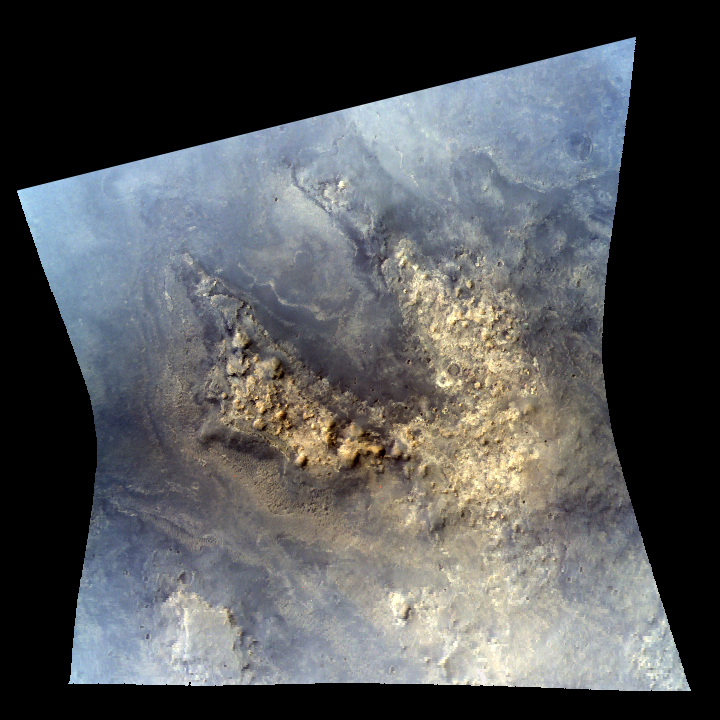

Growing Library of Mars Spectrometer Images

A September 2008 release of 1,575 new images, such as this one, from the Compact Reconnaissance Imaging Spectrometer (CRISM) on NASA’s Mars Reconnaissance Orbiter brings the number of released, high-resolution CRISM images to 4,580. This image in enhanced color from visible-light wavelengths shows light-toned rugged highland material in an area near the Martian equator. It covers an area about 10 kilometers or 6 miles wide.

The images from the instrument are helping researchers learn what minerals are on the Martian surface at many areas, including candidate landing sites for future Mars missions.

The images are on the CRISM Web site, http://crism.jhuapl.edu/, which also offers an online map showing the locations on Mars for which the spectrometer images are available. Images specifically for supporting the evaluation of candidate landing sites are also at links from http://crism.jhuapl.edu/msl_landing_sites/index.php#label5.

CRISM is one of six science instruments on the Mars Reconnaissance Orbiter. Led by The Johns Hopkins University Applied Physics Laboratory, Laurel, Md., the CRISM team includes expertise from universities, government agencies and small businesses in the United States and abroad. NASA’s Jet Propulsion Laboratory, a division of the California Institute of Technology in Pasadena, manages the Mars Reconnaissance Orbiter for NASA’s Science Mission Directorate, Washington. Lockheed Martin Space Systems, Denver, built the orbiter.

Credit: NASA/JPL-Caltech/JHUAPL